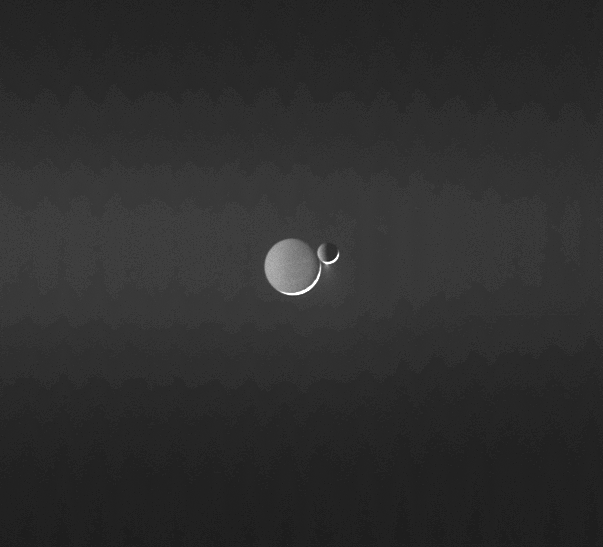

Planetglow

Two frigid moons, Rhea and Enceladus, shine in reflected light from Saturn. In such low light and at great distance, Rhea’s cratered surface looks deceptively smooth. Light from the distant Sun creates the bright crescent on each moon and scatters off the icy spray above the south pole of Enceladus.

Rhea is 1,528 kilometers (949 miles) across, and Enceladus is 505 kilometers (314 miles) across.

The image background appears generally brighter across its center due to the diffuse E ring, which is created by the jets of material from Enceladus.

The faint vertical banding in the image is due to “noise” in the spacecraft electronics.

The image was taken in visible light with the Cassini spacecraft narrow-angle camera on June 13, 2006 at a distance of approximately 4.1 million kilometers (2.5 million miles) from Enceladus and 4.5 million kilometers (2.8 million miles) from Rhea. The Sun-Enceladus-spacecraft, or phase, angle is 159 degrees. Image scale is 24 kilometers (15 miles) per pixel on Enceladus and 27 kilometers (17 miles) per pixel on Rhea.

The Cassini-Huygens mission is a cooperative project of NASA, the European Space Agency and the Italian Space Agency. The Jet Propulsion Laboratory, a division of the California Institute of Technology in Pasadena, manages the mission for NASA’s Science Mission Directorate, Washington, D.C. The Cassini orbiter and its two onboard cameras were designed, developed and assembled at JPL. The imaging operations center is based at the Space Science Institute in Boulder, Colo.

Credit: NASA/JPL/Space Science Institute